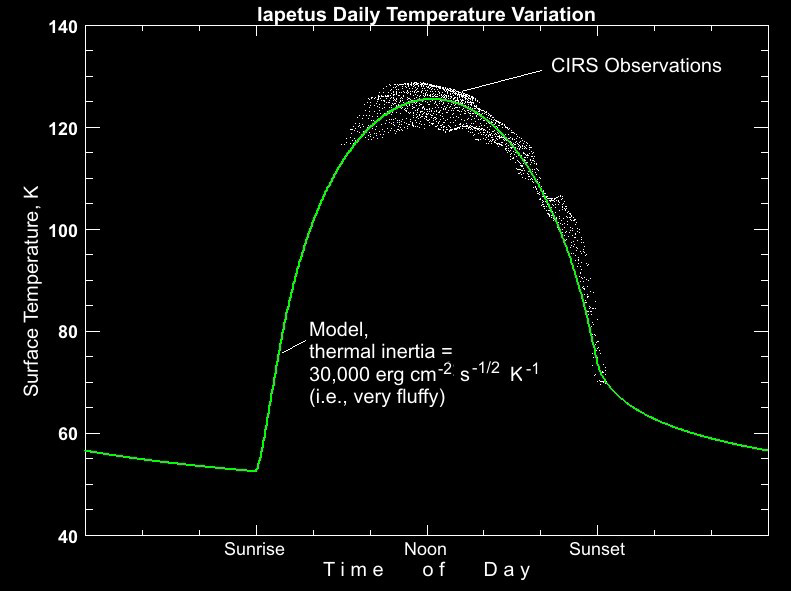

Iapetus Temperature Variation Map

This plot shows how daytime temperatures at low latitudes on the dark material on Saturn’s moon Iapetus vary with time of day, from about 130 Kelvin (-226 Fahrenheit) at noon to about 70 Kelvin (-334 Fahrenheit) at sunset.

The observations are compared to a “forecast” model (green line) which predicts temperatures based on an assumed value of a parameter called the “thermal inertia.” This measures how well the surface can retain heat as conditions change. Rock or solid ice has a high thermal inertia, roughly 2,000,000 as measured in the obscure units used for thermal inertia, meaning that it is good at storing heat and cools down or heats up relatively slowly.

On Iapetus, in contrast, temperatures drop precipitously in the afternoon as the Sun sinks towards the horizon, and a very small value of the thermal inertia (30,000 units) is needed in the model to match the data. This means that Iapetus’s surface is extremely bad at storing heat, and is thus extremely fluffy, probably due to the pulverizing effect of billions of years of meteorite impacts, though the mysterious process that has darkened this side of Iapetus may also have played a role.

The Cassini-Huygens mission is a cooperative project of NASA, the European Space Agency and the Italian Space Agency. The Jet Propulsion Laboratory, a division of the California Institute of Technology in Pasadena, manages the mission for NASA’s Science Mission Directorate, Washington, D.C. The Cassini orbiter and its two onboard cameras were designed, developed and assembled at JPL. The composite infrared spectrometer team is based at NASA’s Goddard Space Flight Center, Greenbelt, Md.

Credit: NASA/JPL/GSFC